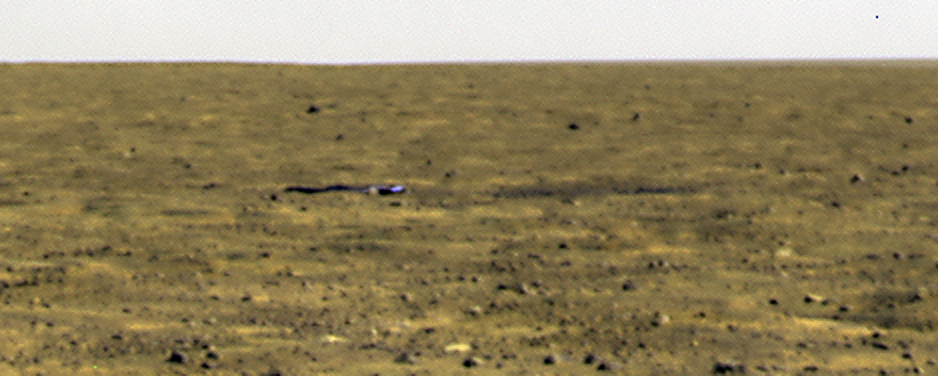

Crumpled Heat Shield

The Phoenix Mars Lander’s Surface Stereo Imager took this image of the spacecraft’s crumpled heat shield on Sept. 16, 2008, the 111th Martian day of the mission.

The 2-1/2 meter (about 8-1/2 feet) heat shield landed southeast of Phoenix, about halfway between the spacecraft and its backshell/parachute. The backshell/parachute touched ground 300 meters (1,000 ft) to the south of the lander.

The dark area to the right of the heat shield is the “bounce mark” it made on impact with the Red Planet. This image is the highest-resolution image that will likely be taken by the lander, and is part of the 1,500-image “Happily Ever After” panorama.

The Phoenix mission is led by the University of Arizona, Tucson, on behalf of NASA. Project management of the mission is led by NASA’s Jet Propulsion Laboratory, Pasadena, Calif. Spacecraft development is by Lockheed Martin Space Systems, Denver.

Photojournal Note: As planned, the Phoenix lander, which landed May 25, 2008 23:53 UTC, ended communications in November 2008, about six months after landing, when its solar panels ceased operating in the dark Martian winter.

Credit: NASA/JPL-Caltech/University of Arizona/ Texas A&M University